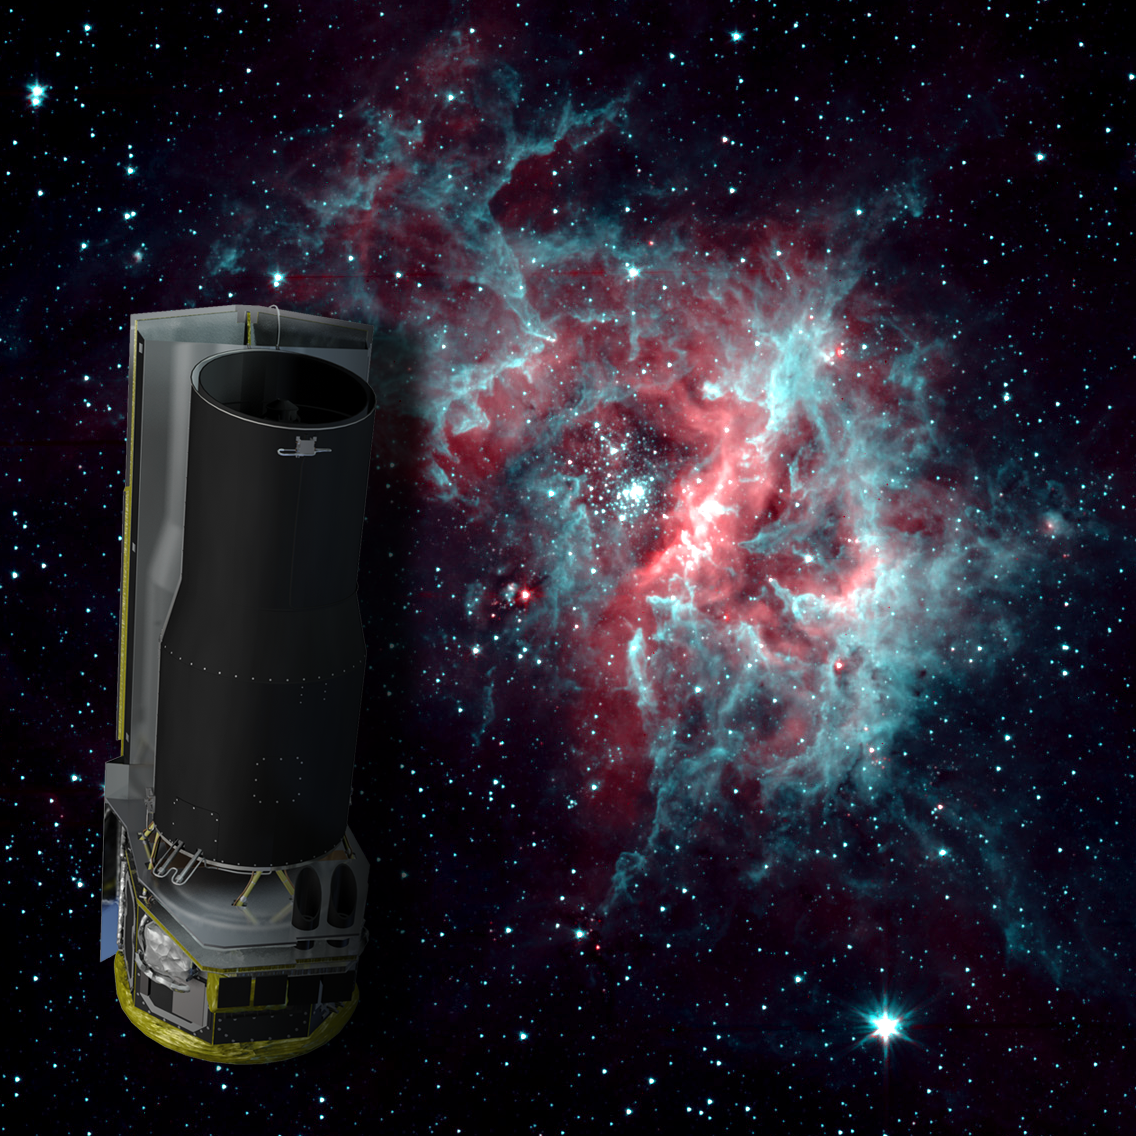

2-Channel RCW 49

NASA's Spitzer Space Telescope is warm, but still working hard. After exhausting the last of its liquid helium cryogen the telescope has heated up to a temperature of about 30 degrees above absolute zerofrigid by Earth standards, but very warm for infrared instrumentation.

The warm temperatures do not stop Spitzer from continuing its science mission. The Infrared Array Camera (IRAC) continues to operate quite effectively at 3.6 and 4.5 microns, allowing Spitzer to to continue observing the universe at these wavelengths.

The background image of the star-forming region RCW 40 is one example of the kind of imaging possible when using a warm Spitzer.

Credit: NASA/JPL-Caltech